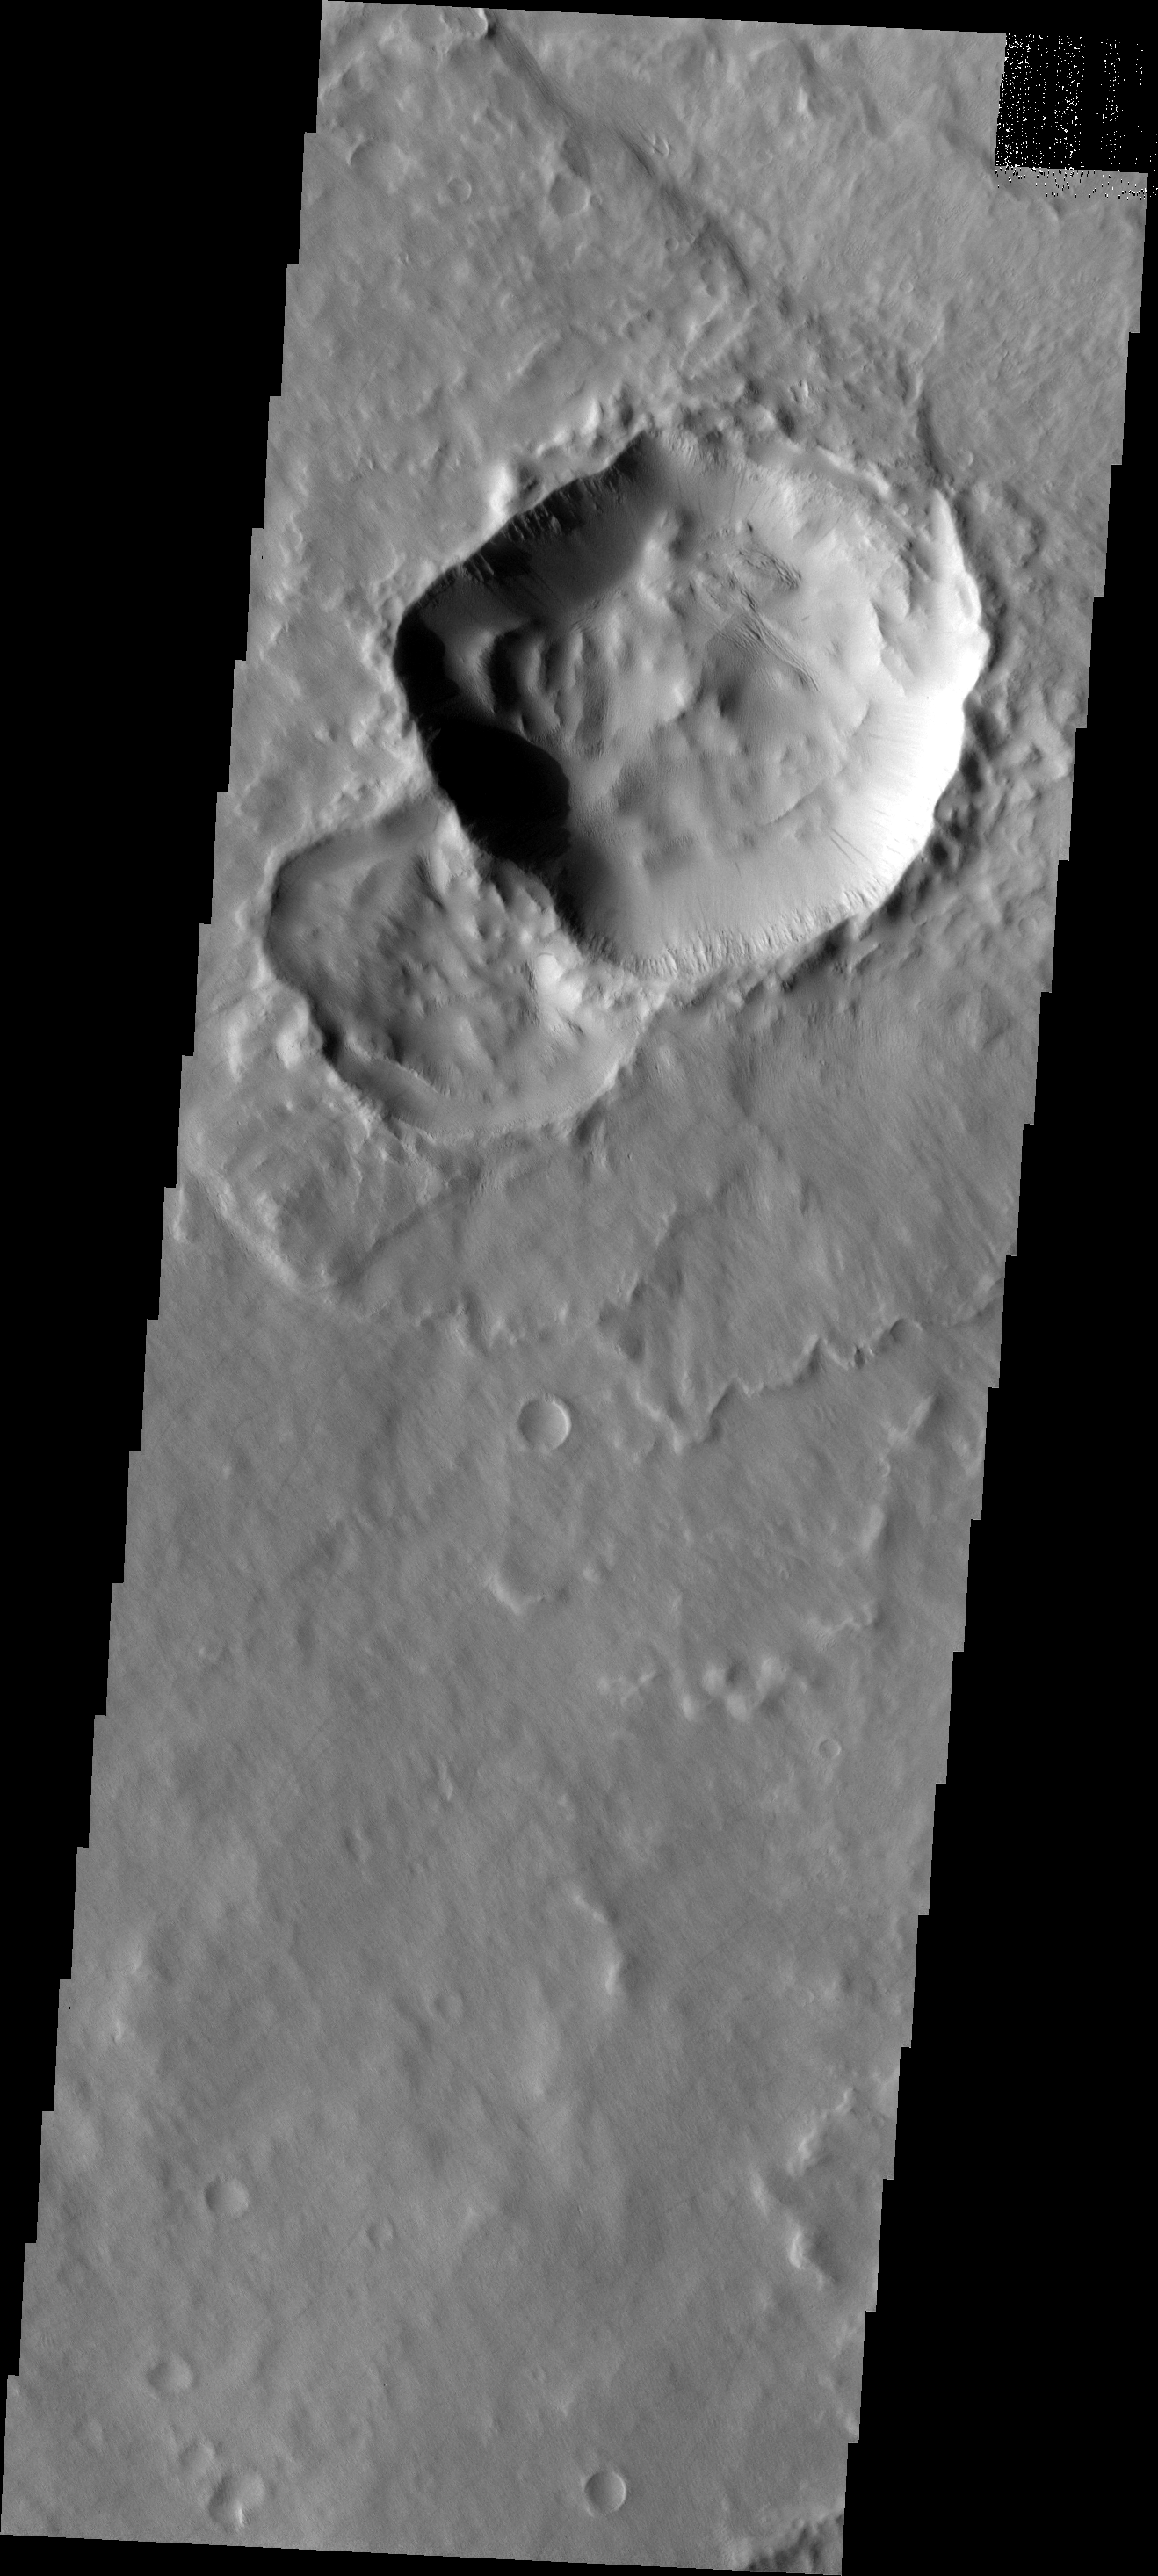

Not Round

There are several reasons that an impact crater may end up not being round. Preexisting faults and fractures in the ground can control how the impact energy is distributed, resulting in corners or straight walls along the fracture trends. Very low angle impacts can ‘skip’ along the surface, creating an elongated crater.

Image information: VIS instrument. Latitude -14.3N, Longitude 207.3E. 17 meter/pixel resolution.

Please see the THEMIS Data Citation Note for details on crediting THEMIS images.

Note: this THEMIS visual image has not been radiometrically nor geometrically calibrated for this preliminary release. An empirical correction has been performed to remove instrumental effects. A linear shift has been applied in the cross-track and down-track direction to approximate spacecraft and planetary motion. Fully calibrated and geometrically projected images will be released through the Planetary Data System in accordance with Project policies at a later time.

NASA’s Jet Propulsion Laboratory manages the 2001 Mars Odyssey mission for NASA’s Office of Space Science, Washington, D.C. The Thermal Emission Imaging System (THEMIS) was developed by Arizona State University, Tempe, in collaboration with Raytheon Santa Barbara Remote Sensing. The THEMIS investigation is led by Dr. Philip Christensen at Arizona State University. Lockheed Martin Astronautics, Denver, is the prime contractor for the Odyssey project, and developed and built the orbiter. Mission operations are conducted jointly from Lockheed Martin and from JPL, a division of the California Institute of Technology in Pasadena.

Credit: NASA/JPL/ASU